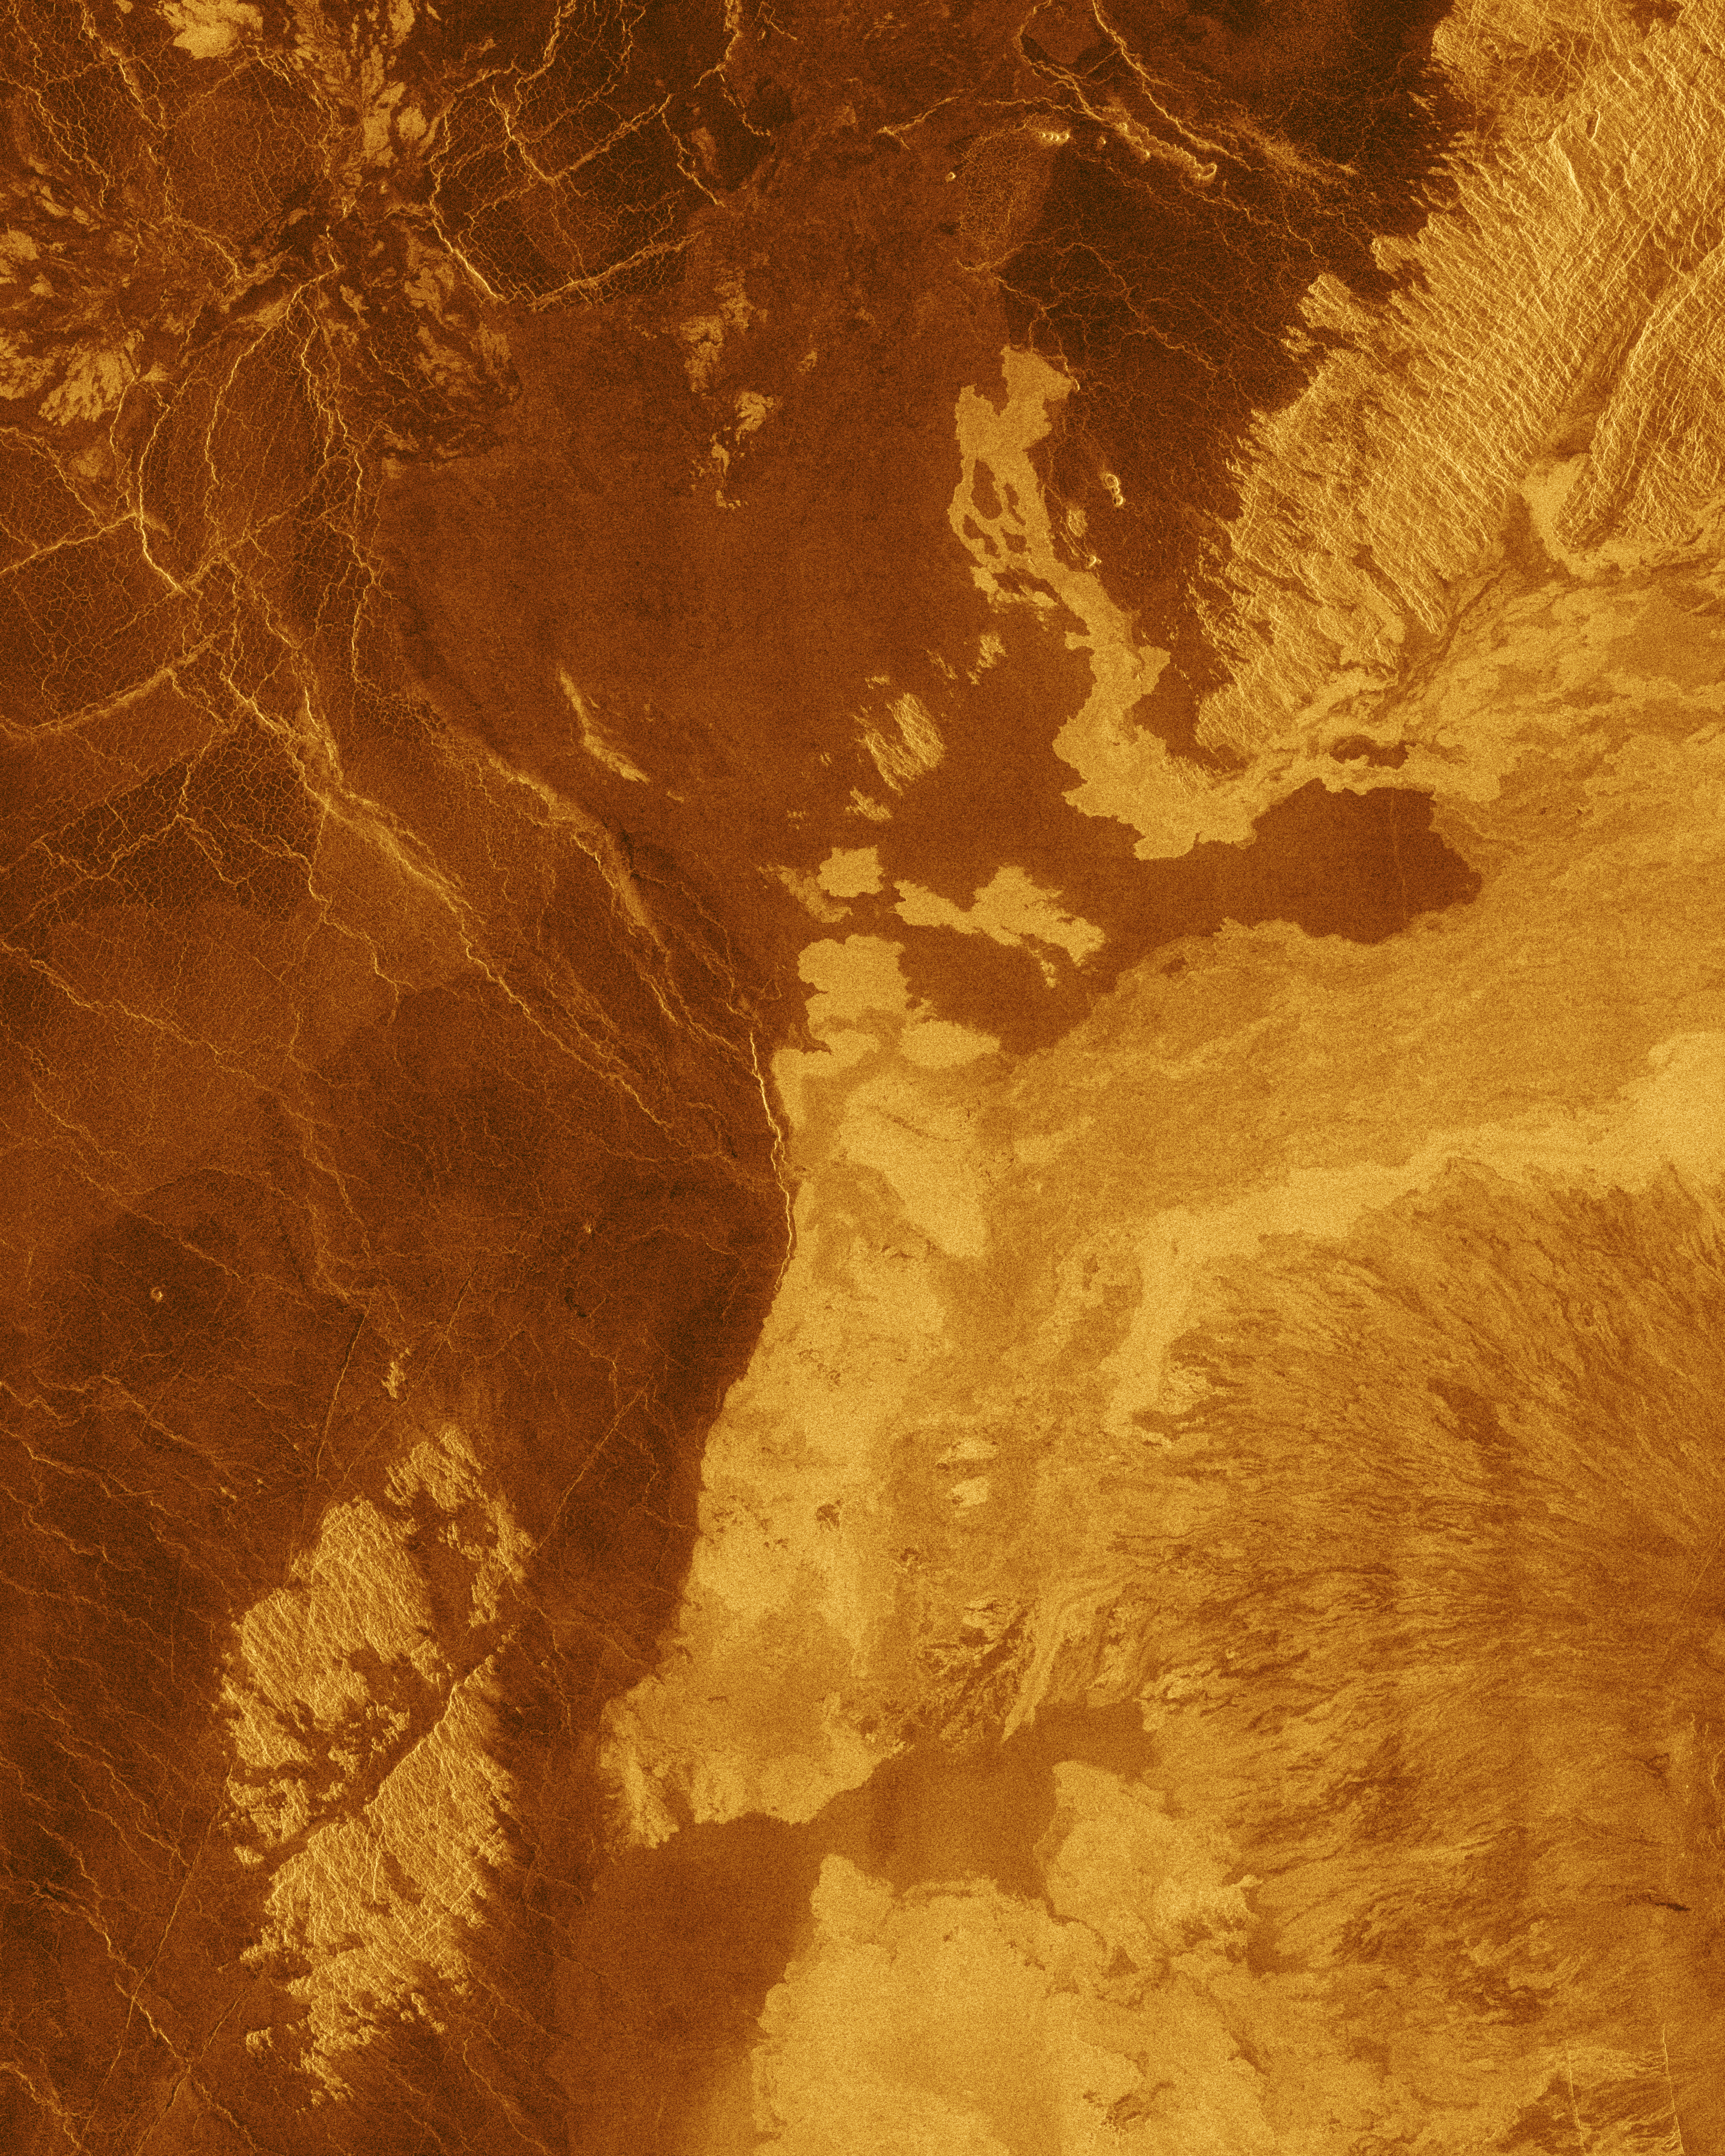

Venus – False Color of Bereghinya Planitia

This false color Magellan image shows a portion of Bereghinya Planitia (plains) in the northern hemisphere of Venus, centered at 31 degrees north latitude, 43 degrees east longitude. The area is 260 kilometers (160 miles) wide and 330 kilometers (200 miles) long. This image was produced from Magellan radar data collected in Cycle 2 of the mission. Cycle 2 was completed January 15, 1992. The area was not imaged during the first cycle because of superior conjunction when the sun was between the Earth and Venus, preventing communication with the spacecraft. This image contains examples of several of the major geologic terrains on Venus and illustrates the basic stratigraphy or sequence of geologic events. The oldest terrains appear as bright, highly-fractured or chaotic highlands rising out of the plains. This is seen in the upper right and lower left quadrants of the image. The chaotic highlands, sometimes called tessera, may represent older and thicker crustal material and occupy about 15 percent of the surface of Venus. Plains surround and embay the fractured highland tessera. Plains are formed by fluid volcanic flows that may have once formed vast lava seas which covered all the low lying surfaces. Plains comprise more than 80 percent of the surface of Venus. The most recent activity in the region is volcanism that produced the radar bright flows best seen in the lower right quadrant of the image. The lava flows in this image are associated with the shield volcano Tepev Mons whose summit is near the lower left corner of the image. The flows are similar to the darker plains volcanics, but apparently have more rugged surfaces that more efficiently scatter the radar signal back to the spacecraft. The geologic sequence is early fracturing of the tessera, flooding by extensive plains lavas and scattered, less extensive individual flows on the plains surface. The simulated hues are based on color images recorded by the Soviet Venera 13 and 14 spacecraft.

Credit: NASA/JPL